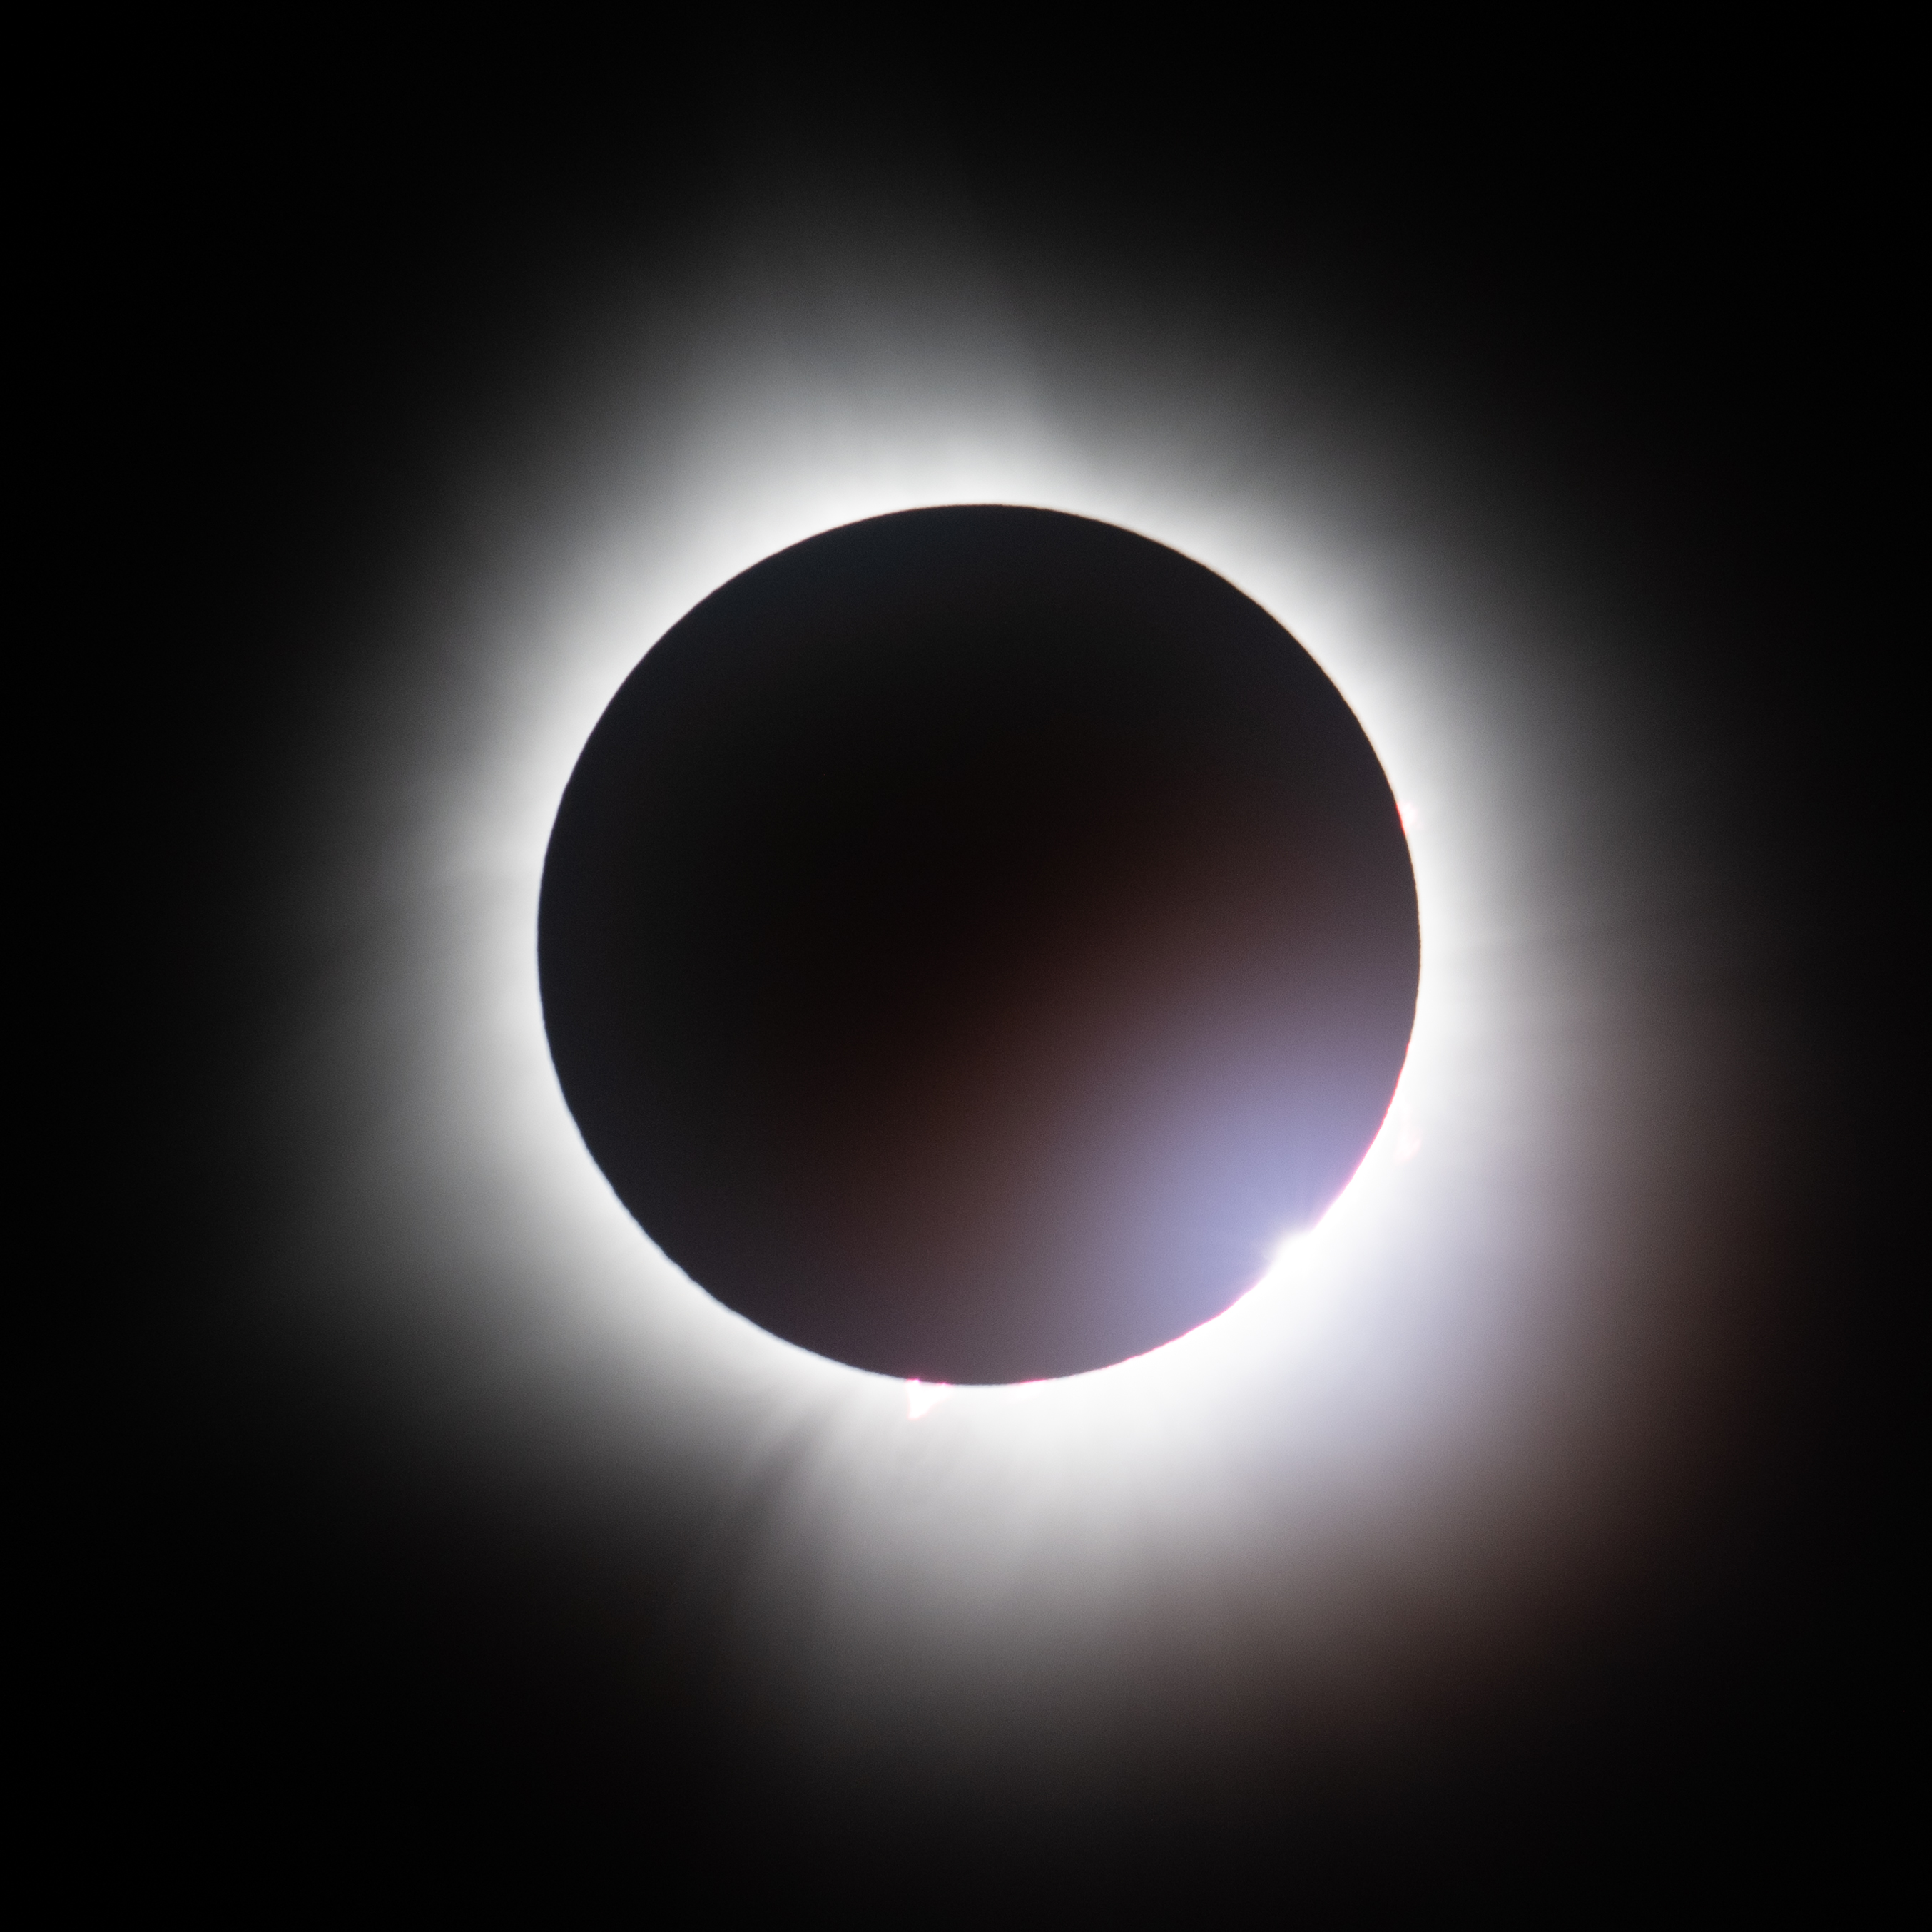

2024 Total Solar Eclipse

A total solar eclipse is seen from the Indianapolis Motor Speedway, Monday, April 8, 2024, in Indianapolis, Indiana. A total solar eclipse swept across a narrow portion of the North American continent from Mexico’s Pacific coast to the Atlantic coast of Newfoundland, Canada. A partial solar eclipse was visible across the entire North American continent along with parts of Central America and Europe.

Credit: NASA/Joel Kowsky